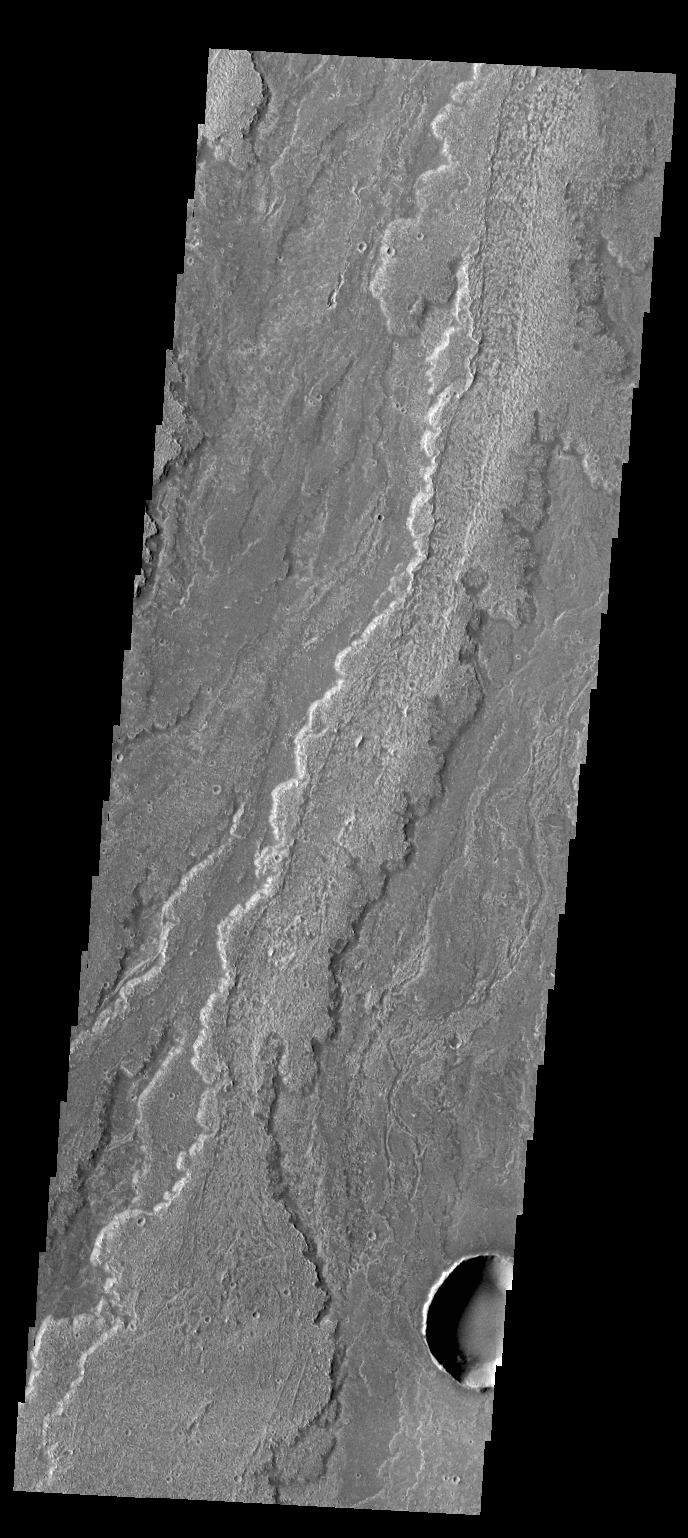

Daedalia Planum

Today’s VIS image shows part of the extensive lava flows that comprise Daedalia Planum.

Credit: NASA/JPL-Caltech/ASU